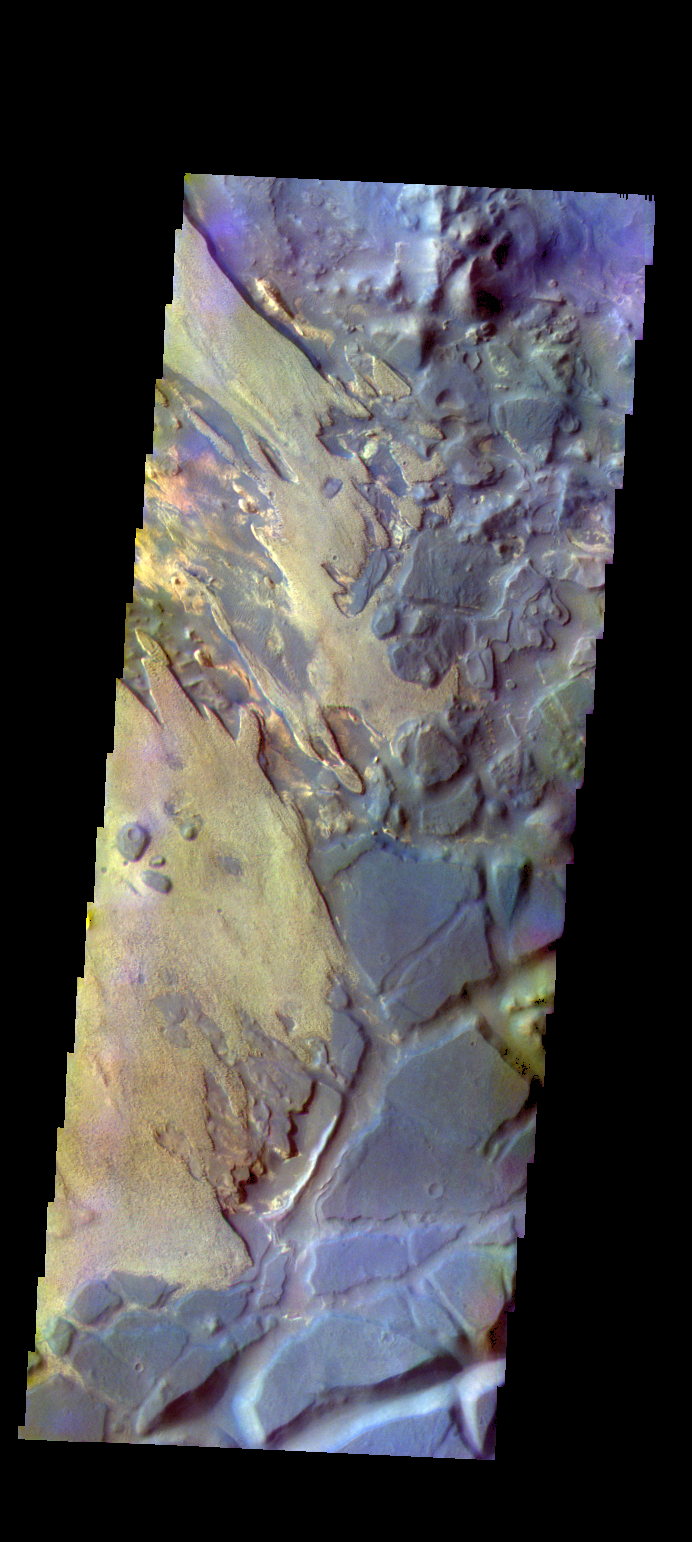

Aram Chaos – False Color

The THEMIS VIS camera contains 5 filters. The data from different filters can be combined in multiple ways to create a false color image. These false color images may reveal subtle variations of the surface not easily identified in a single band image. Today’s false color image shows part of Aram Chaos.

Credit: NASA/JPL-Caltech/ASU